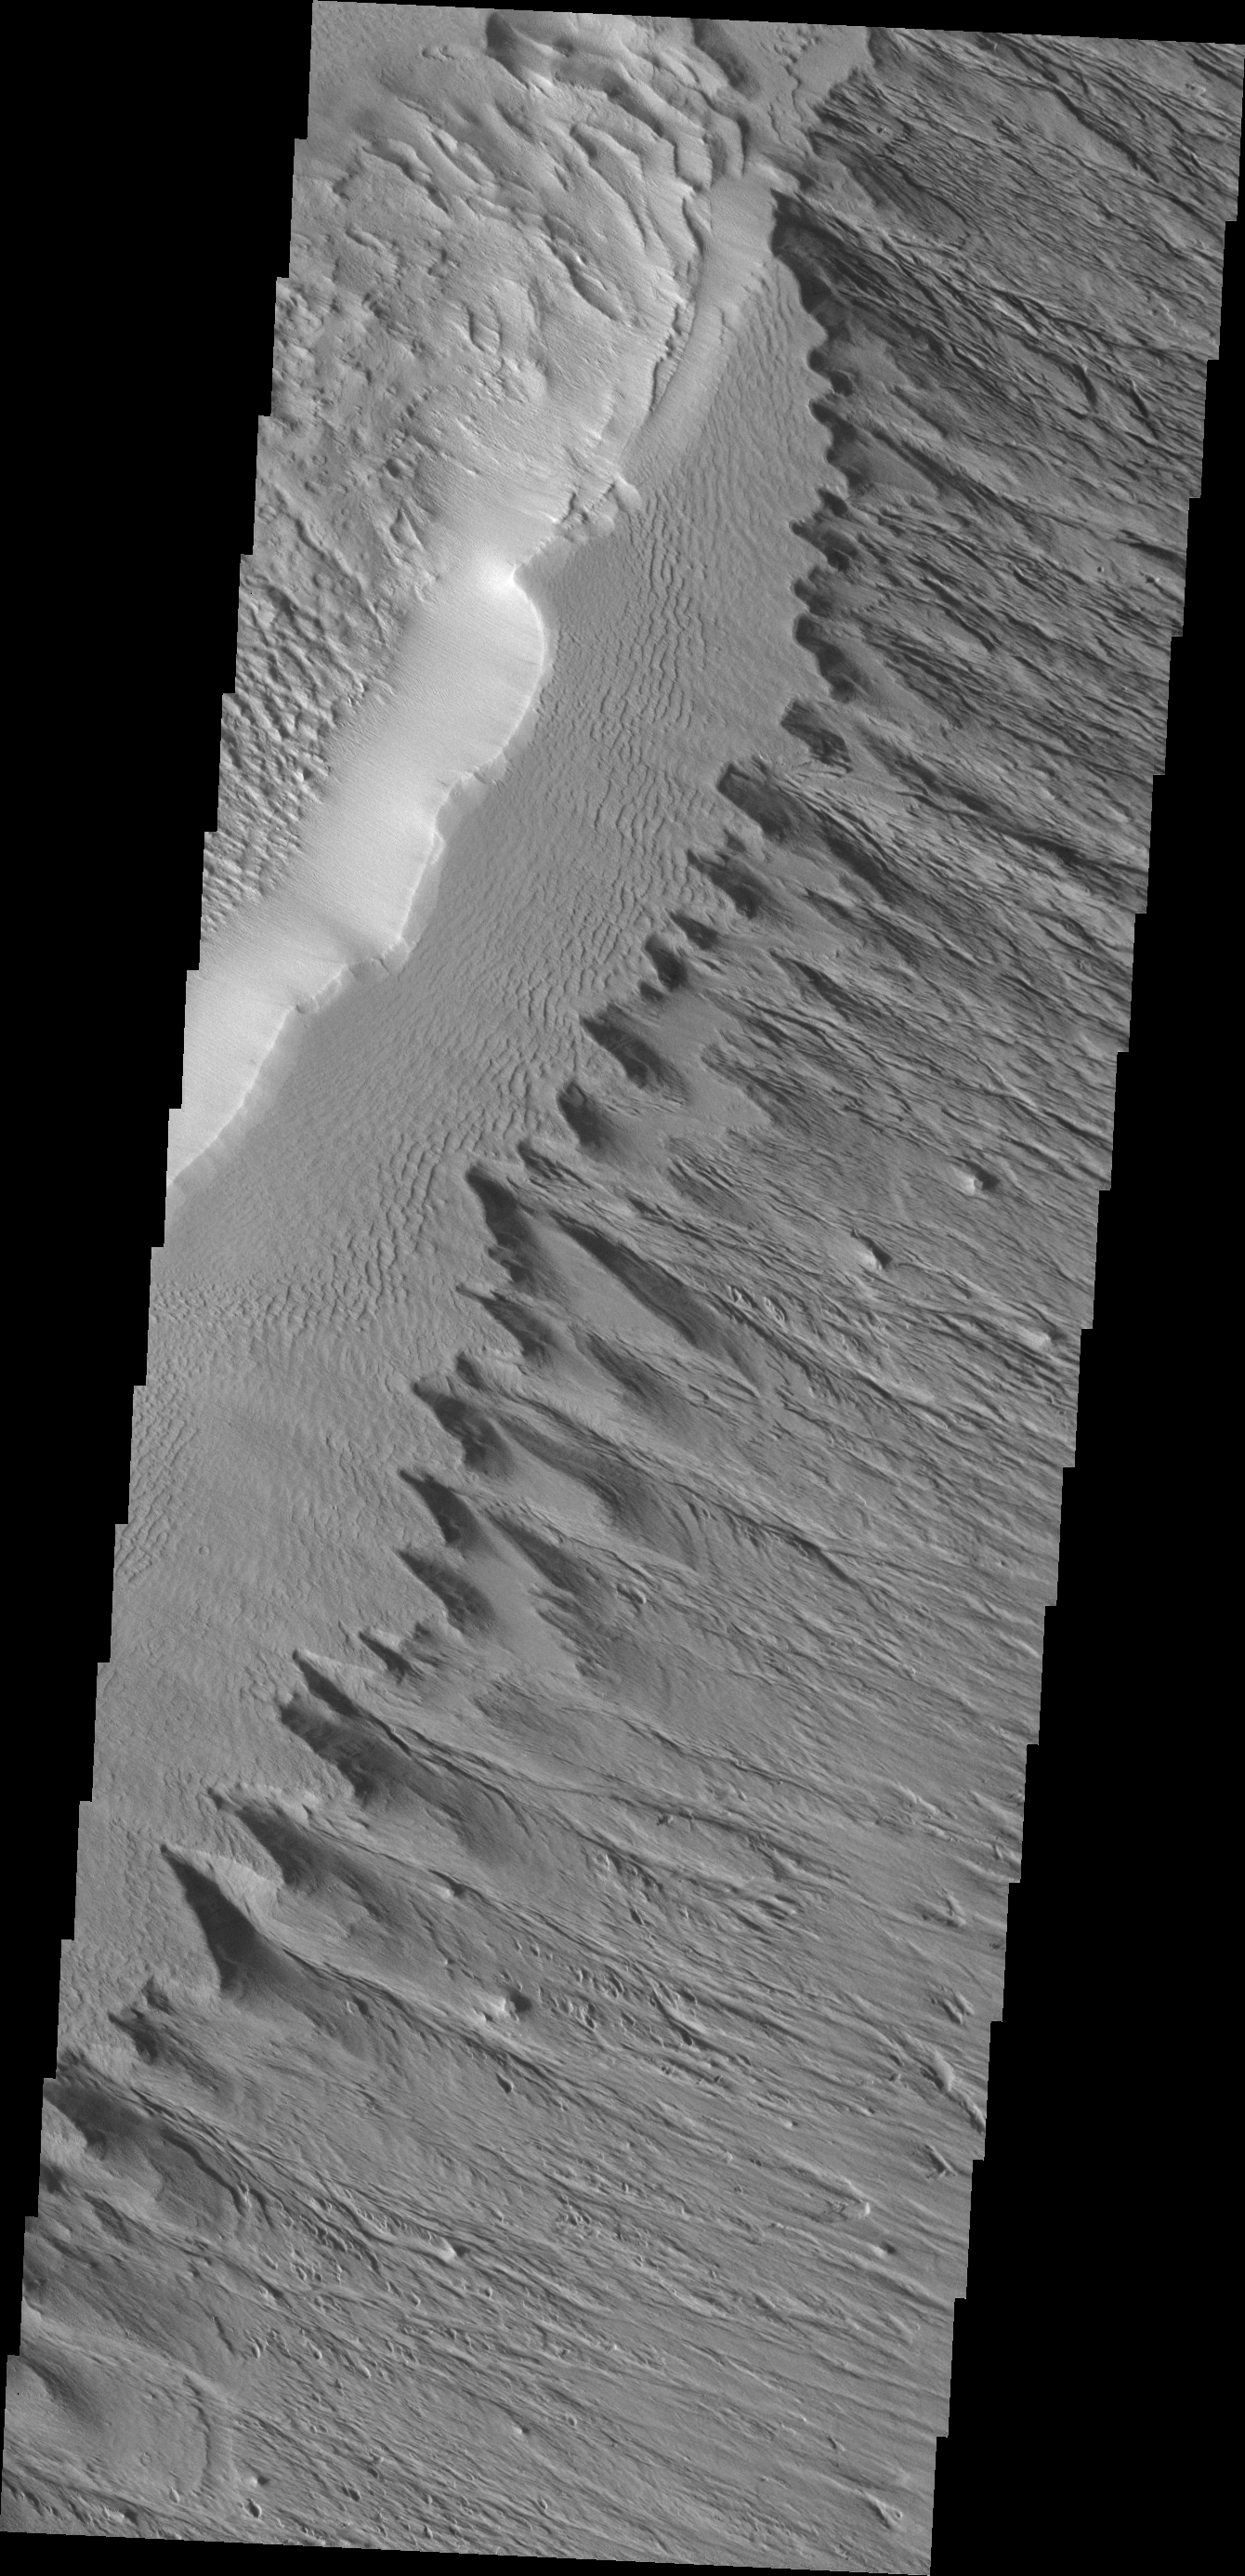

Wind Erosion

This ridge of material on the northern end of Gordii Dorsum is being reduced in size by the erosive effect of the wind.

Credit: NASA/JPL/ASU